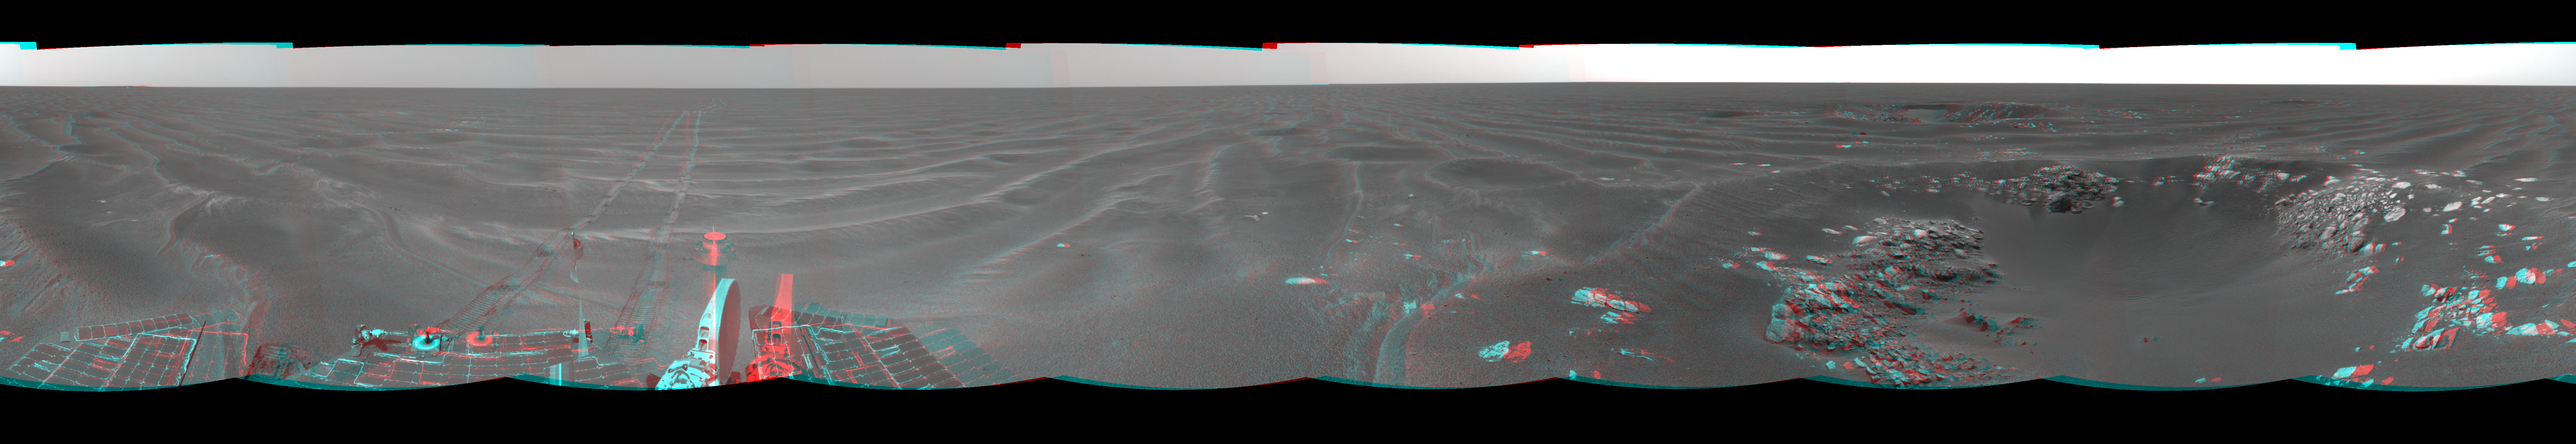

‘Naturaliste’ Crater, Opportunity SOl 387 (3-D)

Figure 1

NASA’s Mars Exploration Rover Opportunity used its navigation camera to take the images combined into this view of the rover’s surroundings on Opportunity’s 387th martian day, or sol (Feb. 24, 2005). Opportunity had driven about 73 meters (240 feet) and reached the eastern edge of a small crater dubbed “Naturaliste,” seen in the right foreground. This view is presented in a cylindrical-perspective projection with geometric and brightness seam correction.

Figure 1 is the left-eye view of a stereo pair and Figure 2 is the right-eye view of a stereo pair.

Credit: NASA/JPL